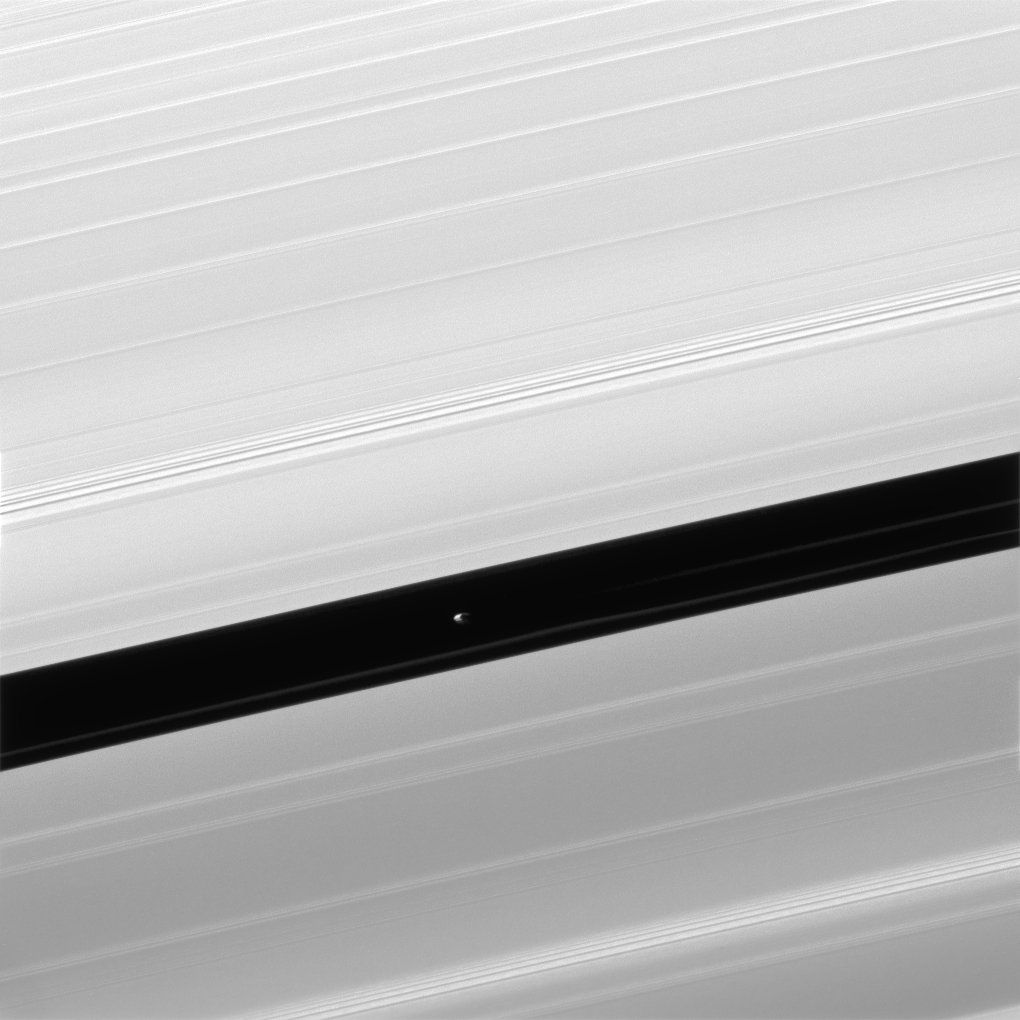

Pandemonium

Pan and moons like it have profound effects on Saturn’s rings. The effects can range from clearing gaps, to creating new ringlets, to raising vertical waves that rise above and below the ring plane. All of these effects, produced by gravity, are seen in this image.

Pan (17 miles or 28 kilometers across), seen in image center, maintains the Encke Gap in which it orbits, but it also helps create and shape the narrow ringlets that appear in the Encke gap. Two faint ringlets are visible in this image, below and to the right of Pan.

Many moons, Pan included, create waves at distant points in Saturn’s rings where ring particles and the moons have orbital resonances. Many such waves are visible here as narrow groupings of brighter and darker bands. Studying these waves can provide information on local ring conditions.

The view looks toward the unilluminated side of the rings from about 22 degrees below the ring plane. The image was taken in visible light with the Cassini spacecraft narrow-angle camera on April 3, 2016.

The view was obtained at a distance of approximately 232,000 miles (373,000 kilometers) from Saturn and at a Sun-Saturn-spacecraft, or phase, angle of 140 degrees. Image scale is 1.2 miles (2 kilometers) per pixel.

The Cassini mission is a cooperative project of NASA, ESA (the European Space Agency) and the Italian Space Agency. The Jet Propulsion Laboratory, a division of the California Institute of Technology in Pasadena, manages the mission for NASA’s Science Mission Directorate, Washington. The Cassini orbiter and its two onboard cameras were designed, developed and assembled at JPL. The imaging operations center is based at the Space Science Institute in Boulder, Colorado.

Credit: NASA/JPL-Caltech/Space Science Institute